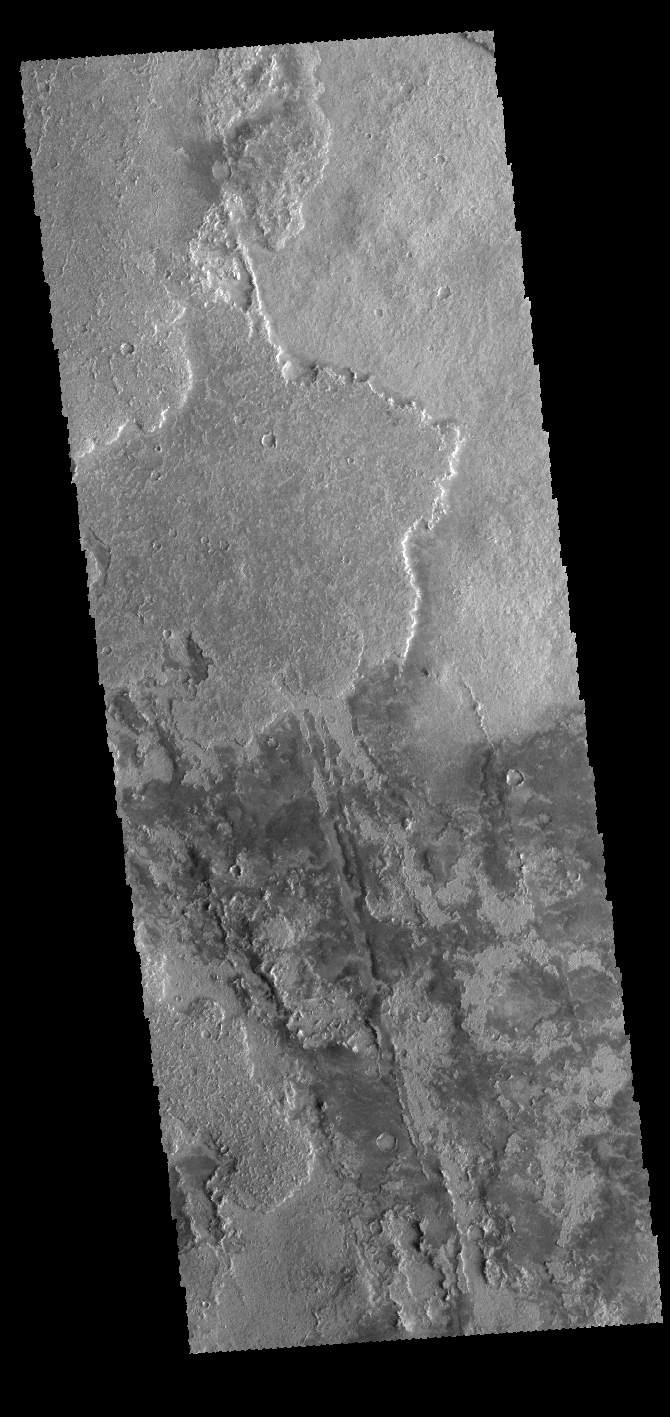

Solis Planum

The lava flows in this VIS image are part of Solis Planum.

Credit: NASA/JPL-Caltech/ASU